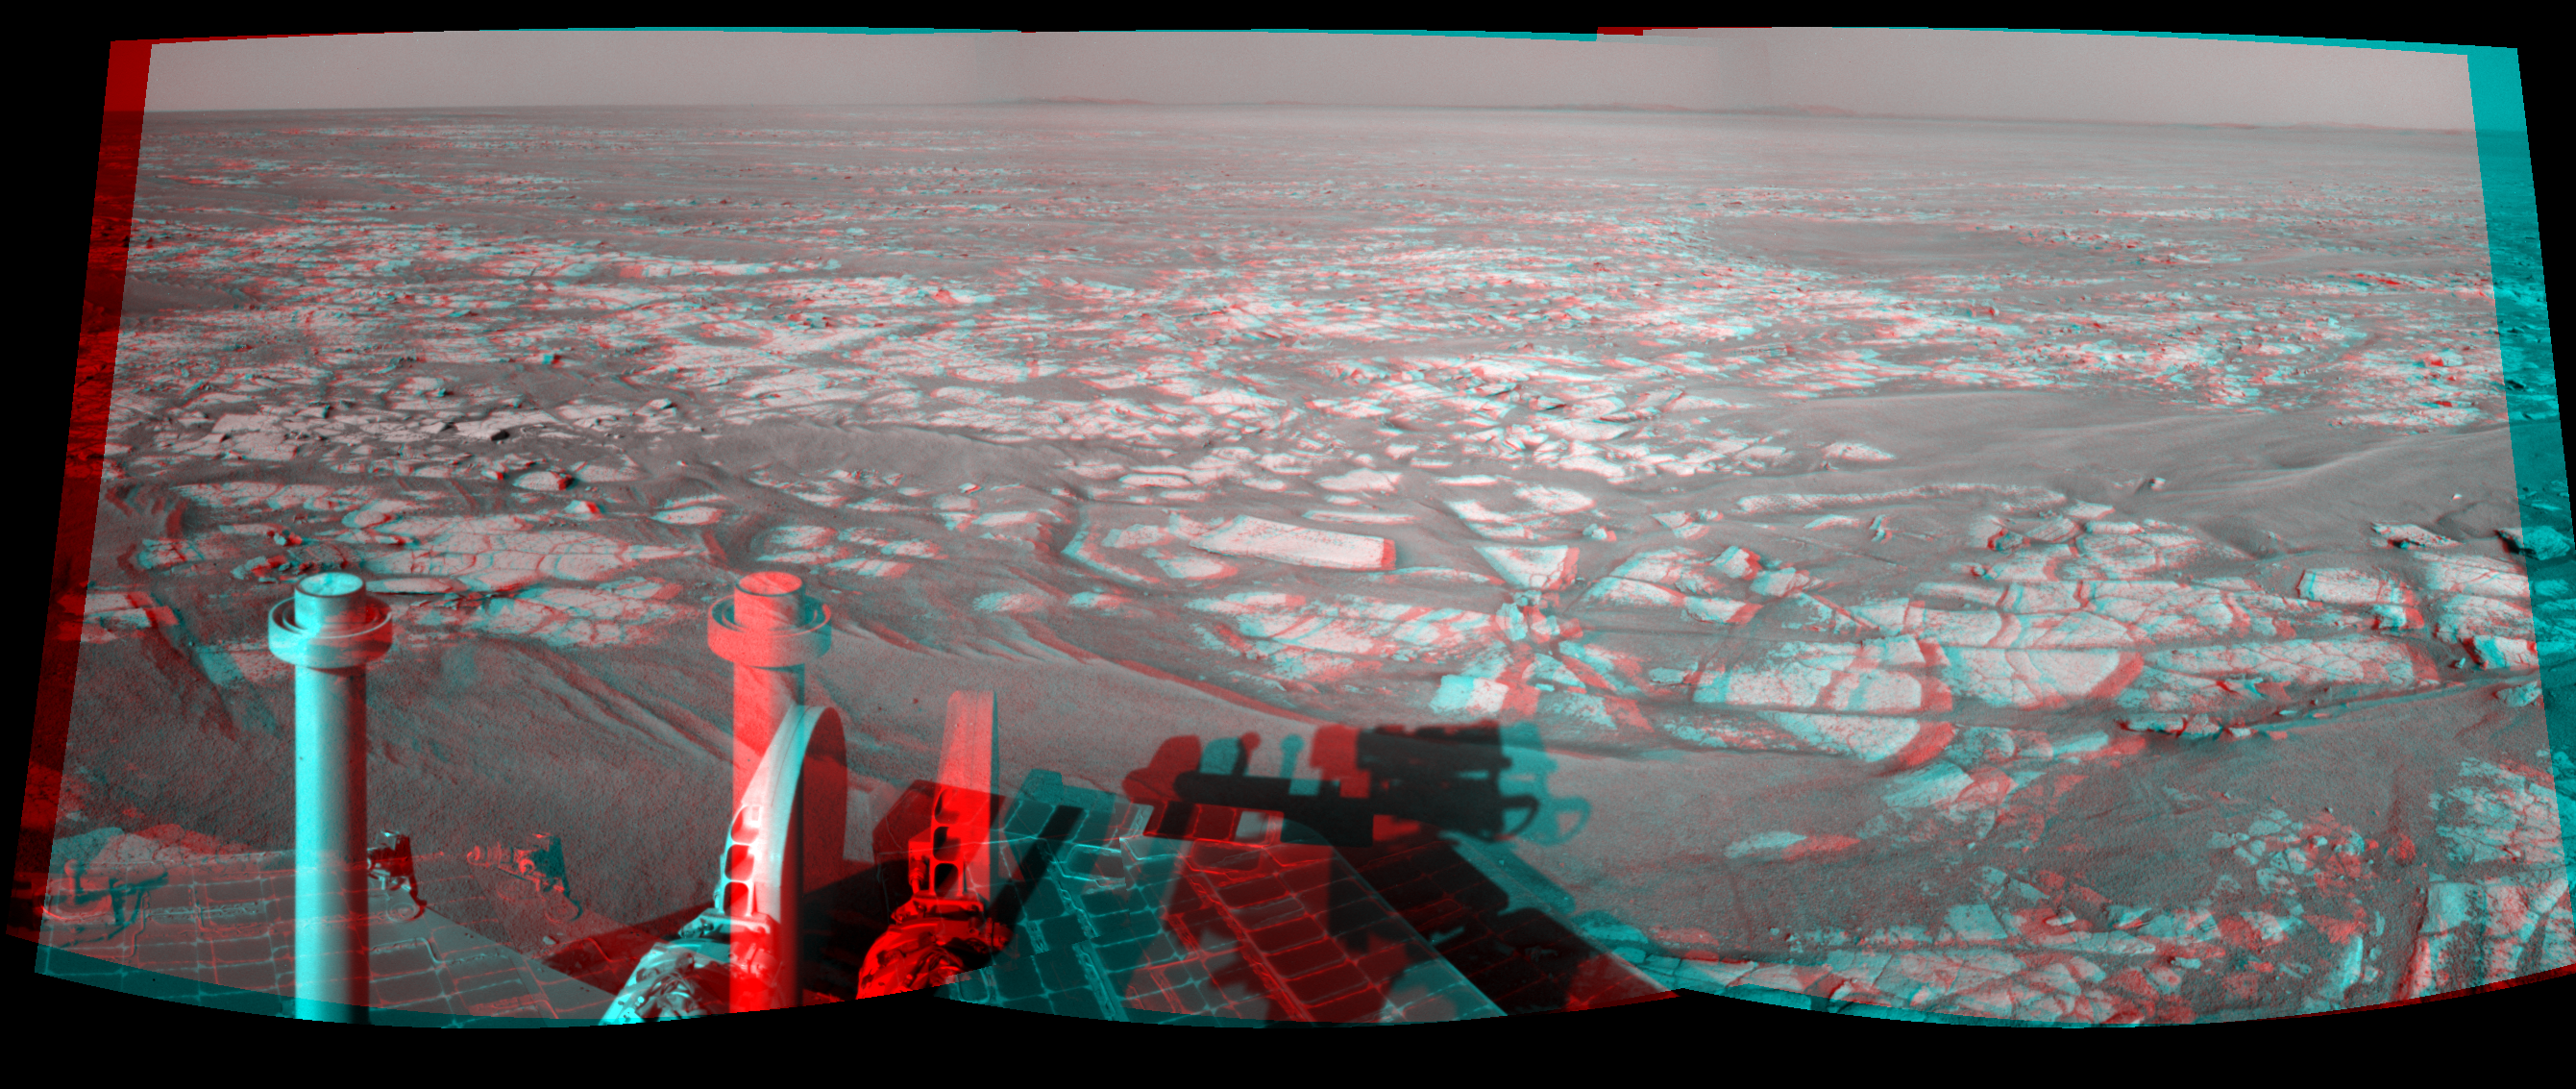

Opportunity’s Eastward View After Sol 2401 Drive (Stereo)

Left-eye view of a color stereo pair

Right-eye view of a color stereo pair

This stereo mosaic of images from the navigation camera on NASA’s Mars Exploration Rover Opportunity shows a 90-degree view centered toward the east following a 122.2-meter (401-foot) drive east-northeastward during the 2,401st Martian day, or sol, of Opportunity’s mission on Mars (Oct. 25, 2010). The view appears three-dimensional when viewed through red-blue glasses with the red lens on the left.

The camera took the component images for this mosaic on Sol 2401 after the drive. The terrain includes light-toned bedrock and darker ripples of wind-blown sand. On the following sol, Opportunity drove an additional 93.6 meters (307 feet) toward its long-term destination: the rim of Endeavour Crater. Portions of the rim, still more than 8 kilometers (5 miles) away, are visible in the horizon of this scene. This view is presented as a cylindrical projection.

This panorama combines right-eye and left-eye views presented as cylindrical-perspective projections.

Credit: NASA/JPL-Caltech